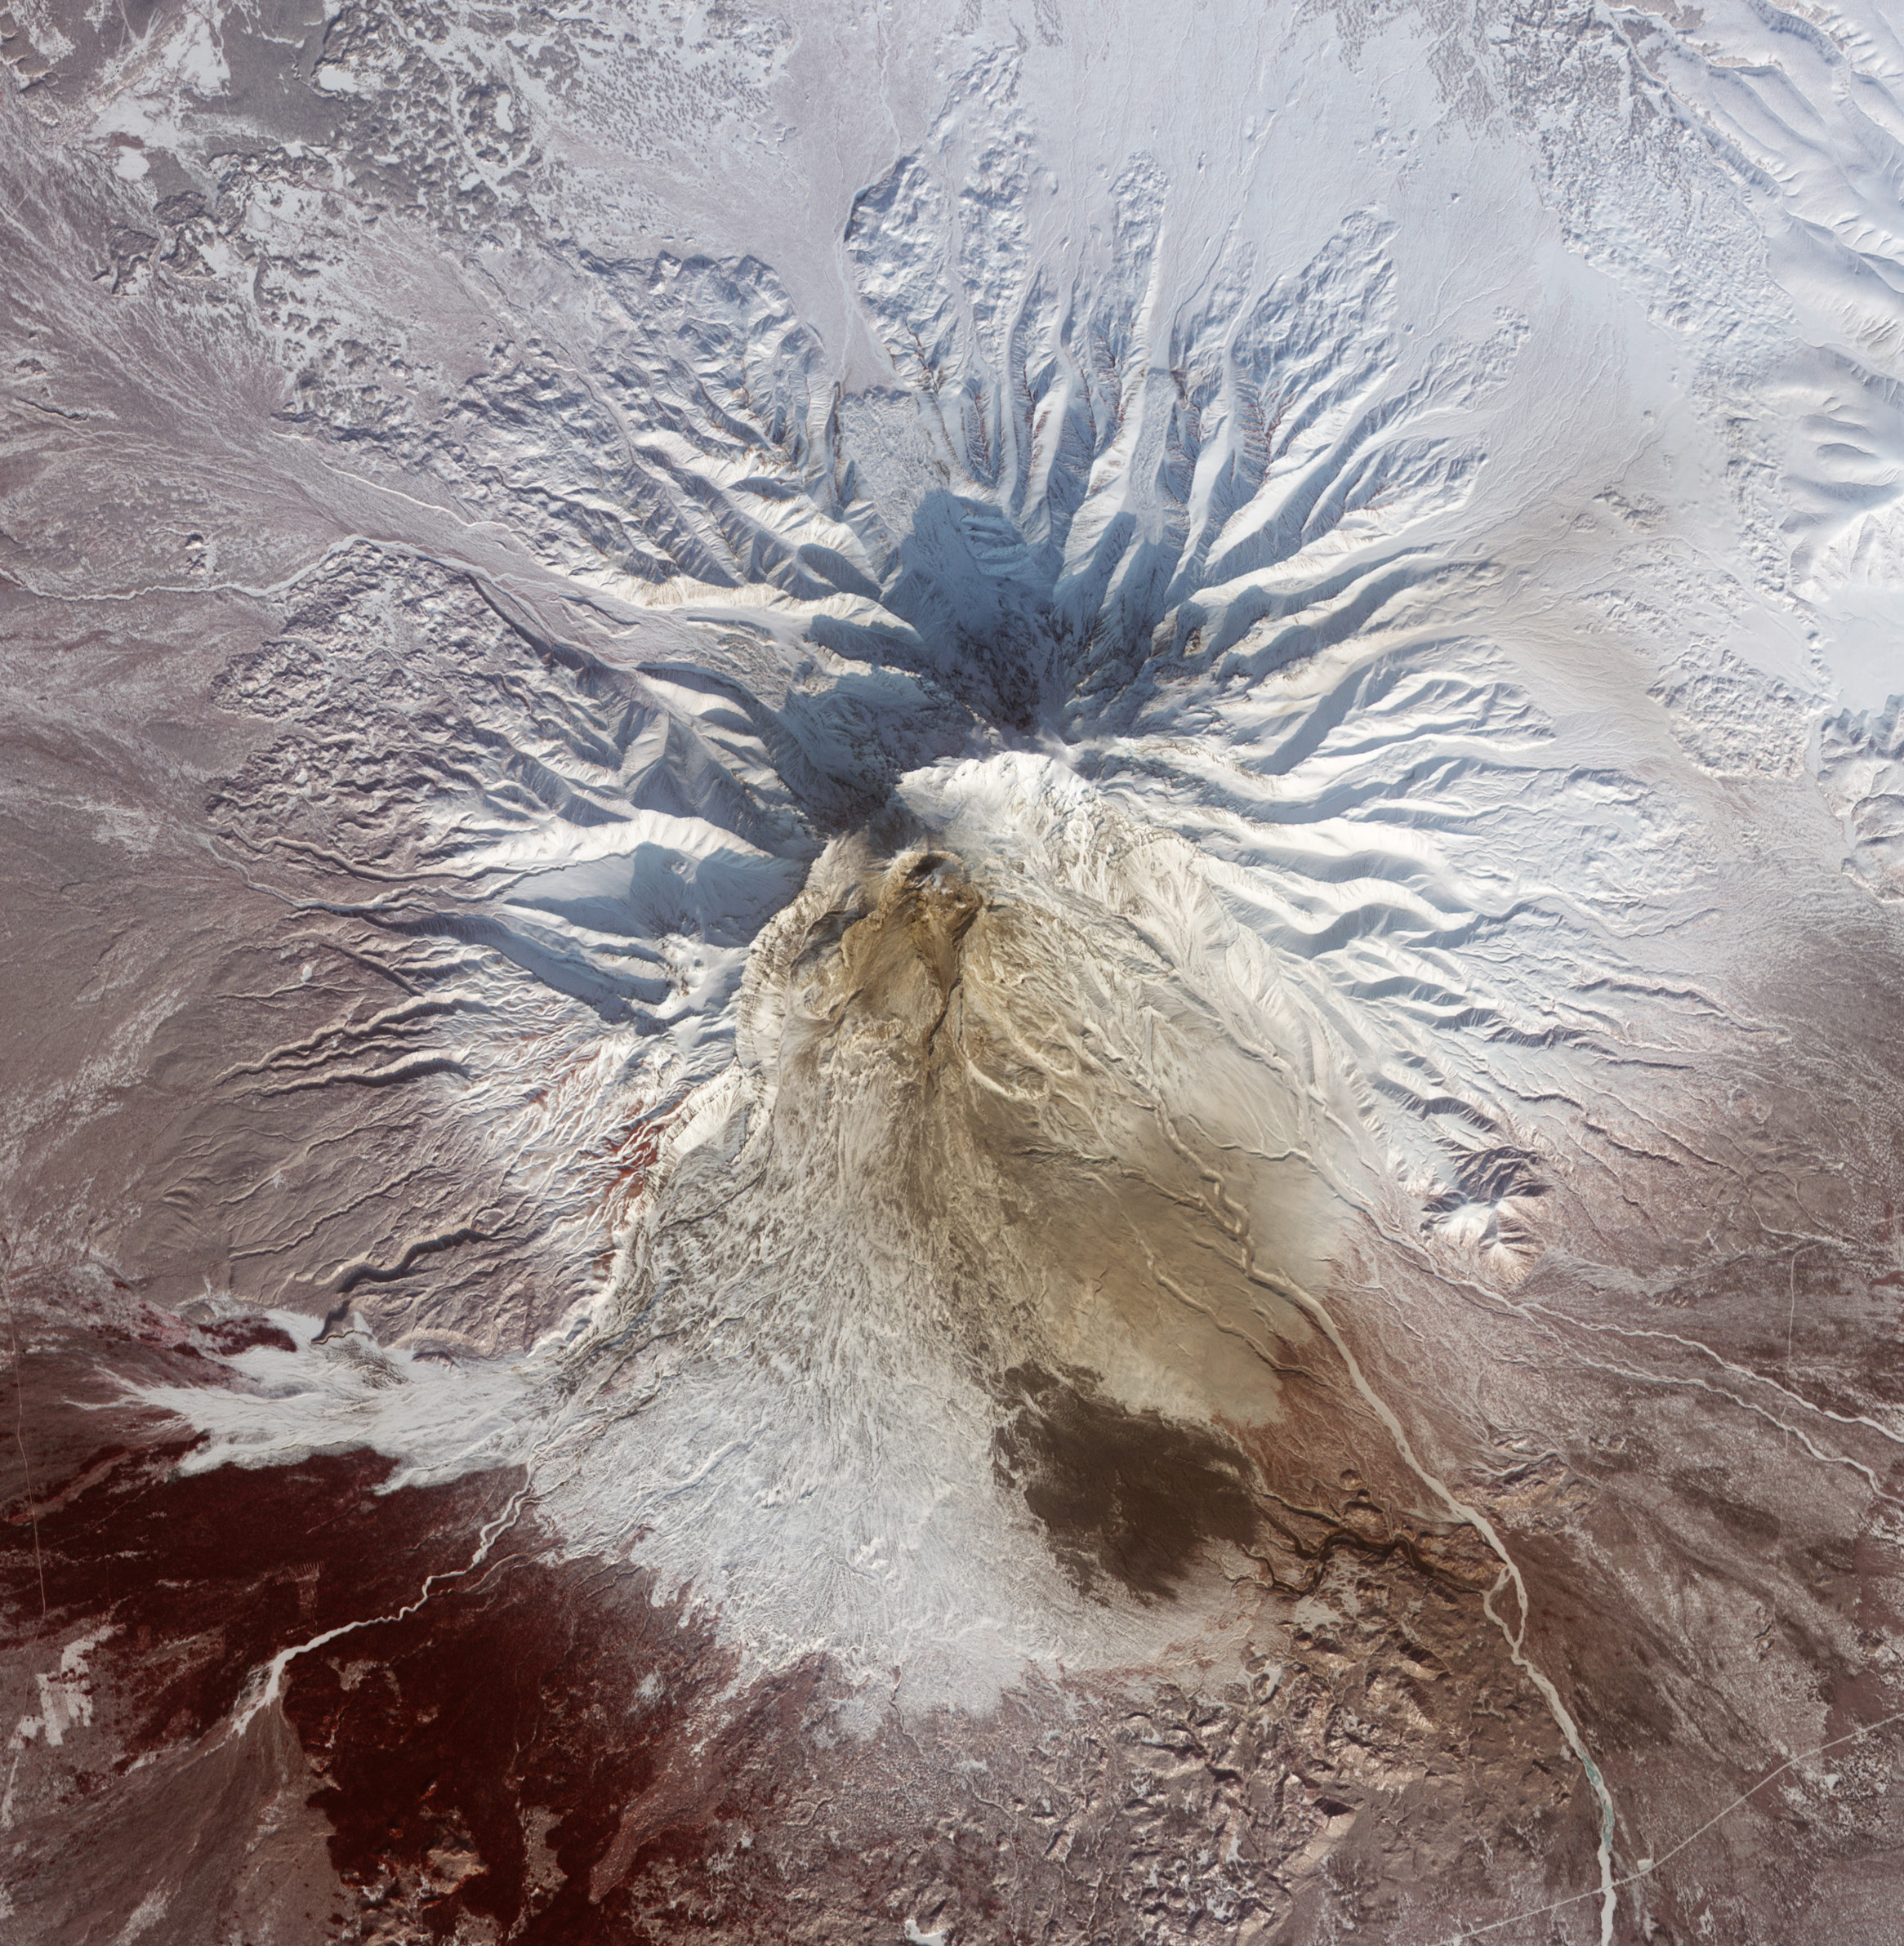

Pyroclastic Flow Remnants at Shiveluch Volcano

NASA image acquired February 25, 2011 Pyroclastic flows are some of the most fearsome hazards posed by erupting volcanoes. These avalanches of superheated ash, gas, and rock are responsible for some of the most famous volcanic disasters in history, including the burial of the ancient Roman city of Pompei and the destruction of Saint-Pierre in 1902. More recently, pyroclastic flows from Mount Merapi in Indonesia caused most of the casualties during the volcano’s 2010 eruption. The intense heat—over 1,000° Celsius (1800° Fahrenheit)—the terrific speed—up to 720 kilometers (450 miles) per hour—and the mixture of toxic gases all contribute to the deadly potential. Pyroclastic flows can incinerate, burn, or asphyxiate people who cannot get out of the flow path. This false-color satellite image from the Advanced Spaceborne Thermal Emission and Reflection Radiometer (ASTER) on the Terra satellite shows the remnants of a large pyroclastic flow on the slopes of Shiveluch Volcano. Fortunately, no one was hurt during the eruption and flow in the sparsely-populated area. ASTER detected heat from the flow during or shortly after an event on January 25, 2011. Note how the heat signatures from January line up with the dark surface deposits visible on February 25; those deposits cover more than 10 square kilometers (4 square miles). Light brown ash covers the snow above the flow deposits, and a tiny plume rises from Shiveluch’s growing lava dome. Vegetation surrounding the volcano is colored dark red. NASA Earth Observatory image by Robert Simmon, using data from the NASA/GSFC/METI/ERSDAC/JAROS, and U.S./Japan ASTER Science Team.

Credit: NASA Earth Observatory